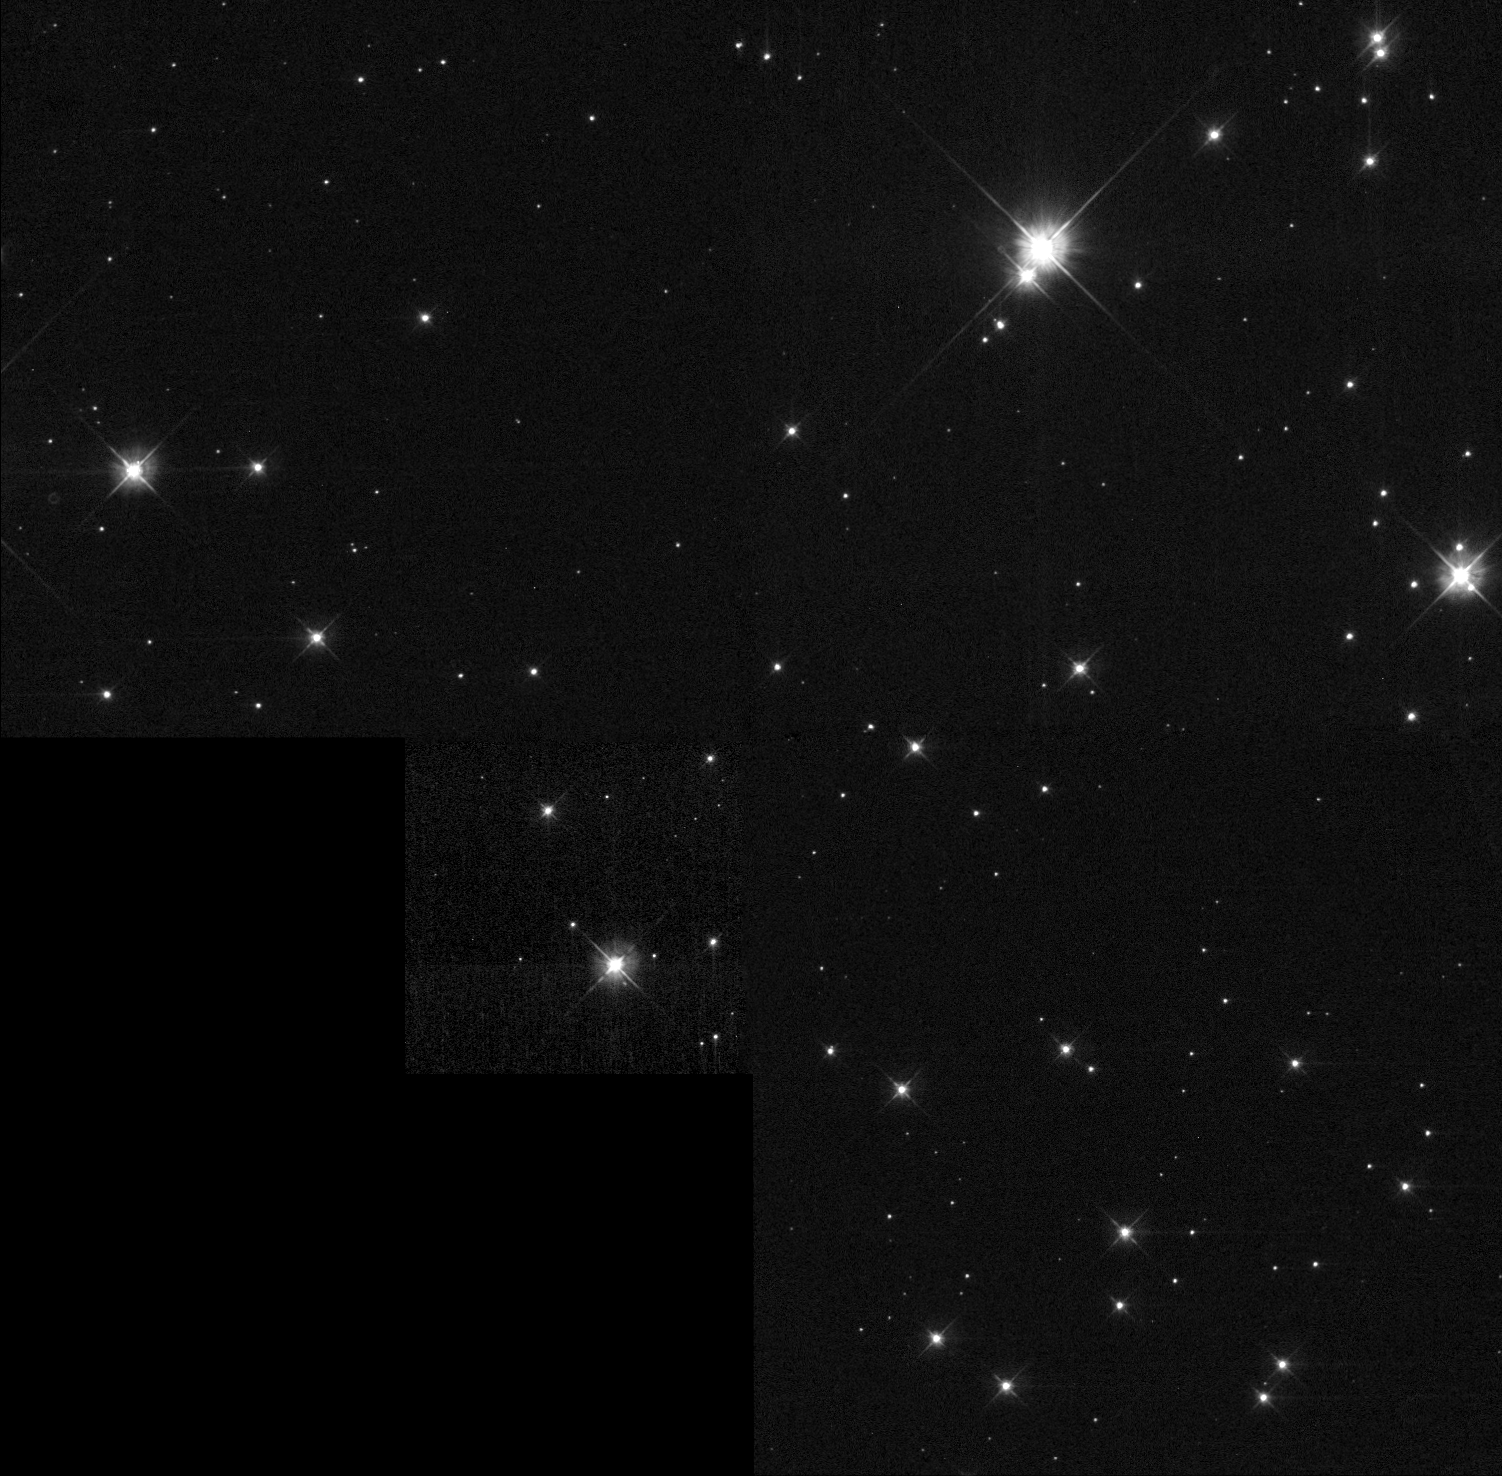

Location of Suspected Runaway Companion Star to Supernova Seen in 1572

Object Name: Tycho Supernova, SN1572

Credit: NASA, ESA and P. Ruiz-Lapuente (University of Barcelona)